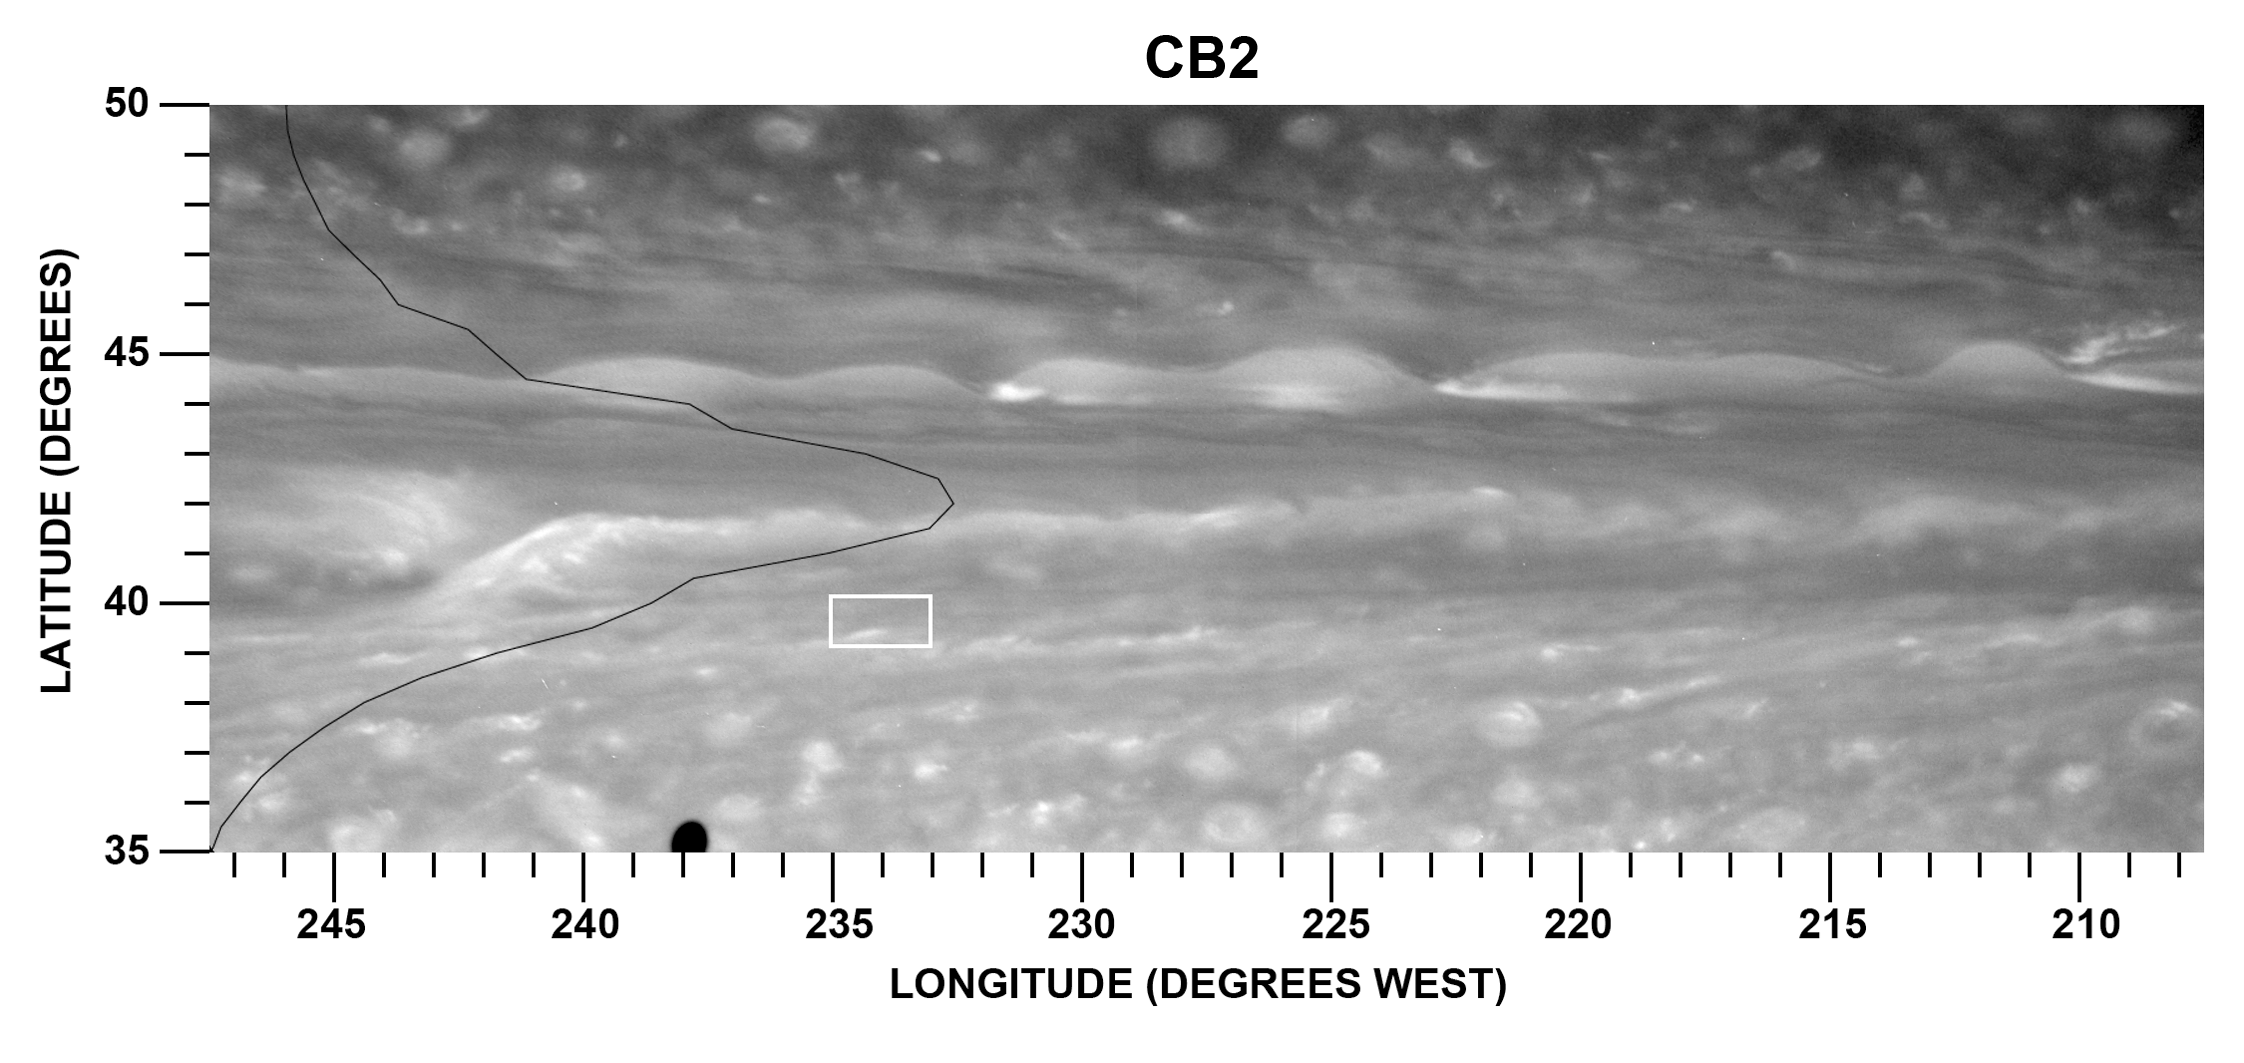

Eddy-Powered Jet stream

This figure examines a particularly strong jet stream and the eddies that drive it through the atmosphere of Saturn’s northern hemisphere. Data from NASA’s Cassini spacecraft were used to create this figure.

This figure is a mosaic of two Cassini images taken in near-infrared light through a filter that is insensitive to methane absorption and sees through high-altitude hazes to the tops of ammonia ice clouds at deeper levels. It illustrates the typical cloud morphology within and on the flanks of an eastward jet located at about 42 degrees north latitude on Saturn.

In the annotated version of this image, the location of this jet stream is marked by the bright structure running through the horizontal center of the figure before dropping down, or south, on the left of the figure. The black line on the left of the graphic depicts the average zonal wind profile, or the wind speed measured against the latitude for the region displayed in the image. The fastest speed, measured at 42 degrees north latitude, indicates that this is the center of the eastward jet.

Jet streams churn east and west across Saturn’s atmosphere, giving the gas giant its banded appearance. The jet streams are zonal, meaning they move eastward or westward at particular latitudes. In the study, scientists inferred that Saturn’s internal heat and the condensation of water accelerate and power the jet streams.

Jets occur on Saturn in places where the temperature varies strongly from one location to another. When a disturbance moves warm air into a colder region or vice-versa, the disturbance can grow and create rotating wind patterns. Scientists already knew that these rotating storms, or eddies, transfer momentum to and accelerate the eastward jets like rotating gears driving a conveyor belt. In the study, scientists used an automated cloud tracking algorithm, or software, to analyze the movements and speeds of clouds seen in hundreds of Cassini images from 2005 through 2012. The white box is an example of an individual region to which the tracking algorithm was applied.

Cassini scientists have observed for the first time how these eddies accelerate the jets at two different altitudes. They found that the eddies were weak at the altitude where previous researchers had found that most of the sunlight heating occurs. The eddies were stronger, however, down deep.

The distinct clouds at the latitude of this jet stream have been visible on Saturn since the days of the Voyager spacecraft (see PIA00027). In the Voyager days, this jet stream had an undulating appearance, leading scientists to dub it the “ribbon wave” (see PIA01378). The planet’s atmosphere is always changing, and the clouds at the latitude of the jet stream now look nothing like a ribbon.

See PIA14917 for a wider view of the northern hemisphere showing this wave in context.

The two images of this mosaic were taken with the Cassini spacecraft narrow-angle camera on Nov. 7, 2007 using a spectral filter sensitive to wavelengths of near-infrared light centered at 750 nanometers. The images were re-projected to a simple cylindrical map projection. The view was acquired at a distance of approximately 1.8 million miles (2.9 million kilometers) from Saturn. Image scale is 11 miles (17 kilometers) per pixel.

The Cassini-Huygens mission is a cooperative project of NASA, the European Space Agency, and the Italian Space Agency. NASA’s Jet Propulsion Laboratory, Pasadena, Calif., manages the mission for NASA’s Science Mission Directorate, Washington, D.C. The imaging team is based at the Space Science Institute, Boulder, Colo. JPL is a division of the California Institute of Technology, Pasadena.

Credit: NASA/JPL-Caltech/Space Science Institute